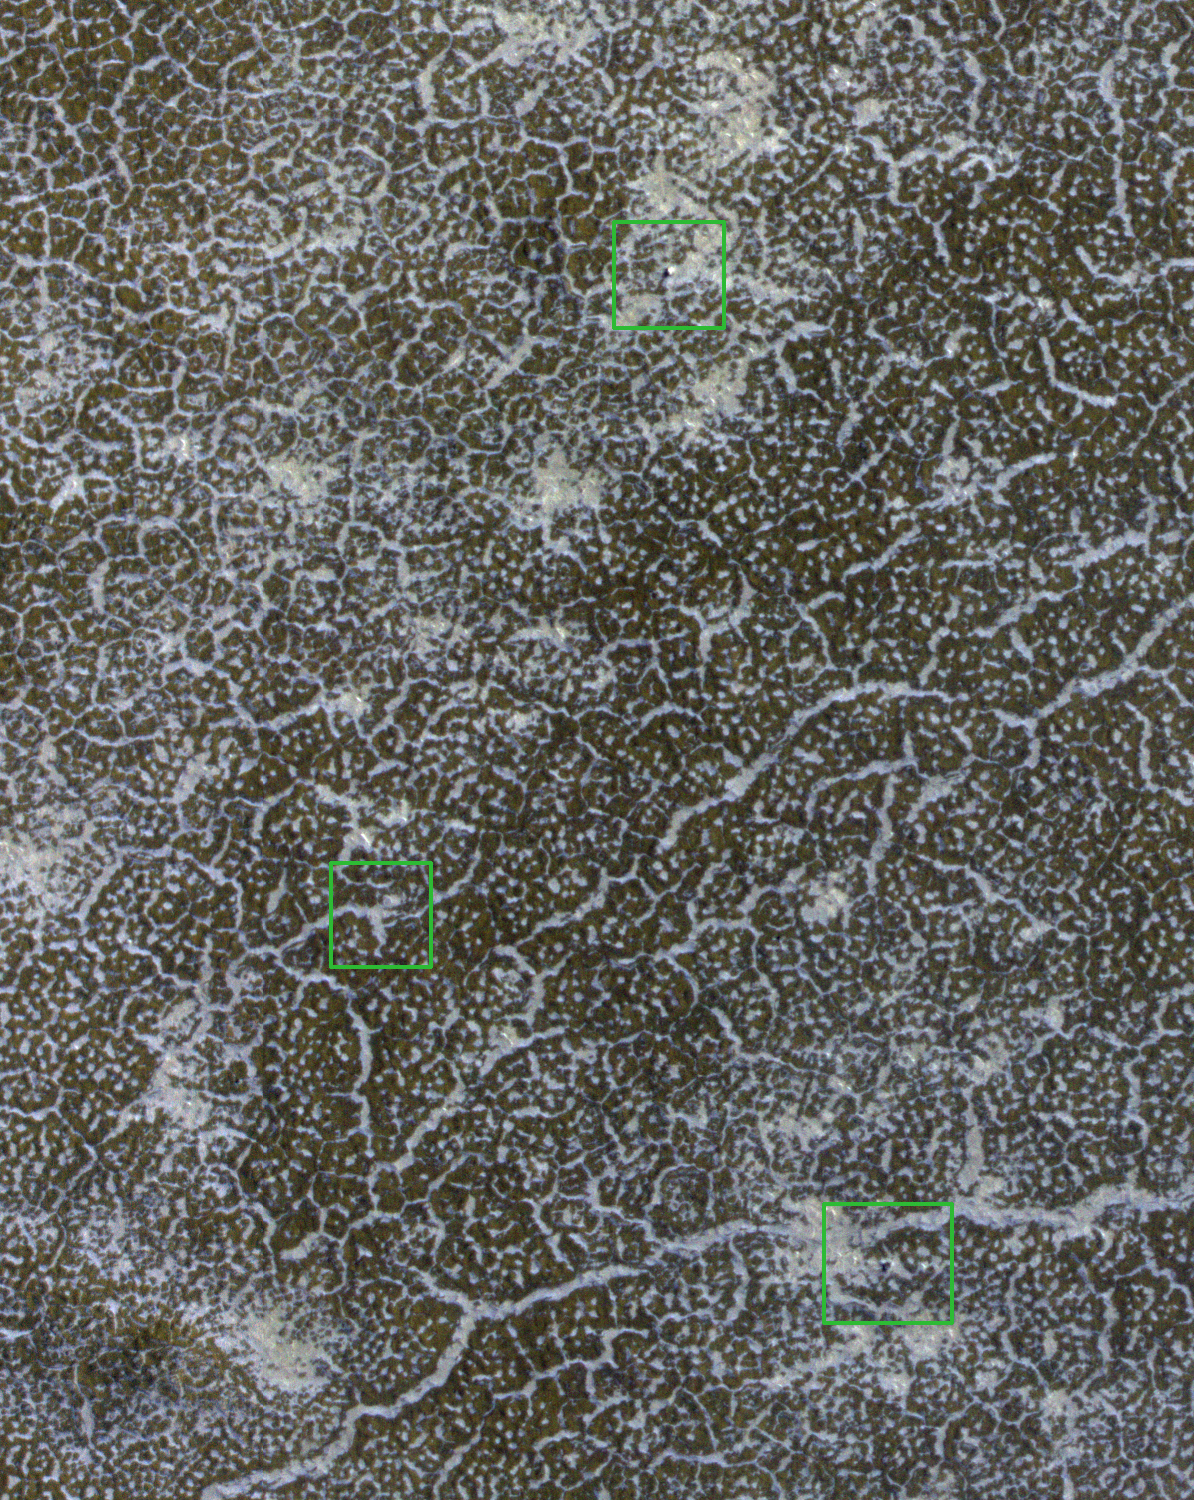

Phoenix Lander Amid Disappearing Spring Ice

NASA’s Phoenix Mars Lander, its backshell and its heatshield are visible within this enhanced-color image of the Phoenix landing site taken on Jan. 6, 2010 by the High Resolution Imaging Science Experiment (HiRISE) camera on NASA’s Mars Reconnaissance Orbiter.

With early spring at the Phoenix landing site comes progressive sublimation of carbon-dioxide frost that has blanketed the lander and surrounding terrain throughout the winter. During the long polar-winter night, atmospheric carbon dioxide freezes onto the surface, building up a layer of frost roughly 30 centimeters (about one foot) thick. In the spring this frost returns to atmosphere gas (sublimates) over the course of several months. This image, part of a seasonal frost monitoring sequence, shows some areas of bare ground are beginning to be exposed. However, extensive frost patches remain in the topographic lows, such as the troughs of the local polygonally patterned surface.

In HiRISE images acquired during the last Martian summer, the solar arrays on the lander were clearly discernible from their distinctive bluish color. For example, see the subimage PSP_008855_2485 from June 16, 2008.

The springtime image here has green boxes around the backshell (top), heat shield, and lander (bottom). The solar arrays are not discernible in this new image, probably because the patchy frost effectively camouflages them. Even when the frost has completely sublimated, dust deposited during the winter may obscure them. The parachute attached to the backshell is also not apparent in this image, and we’ll see if it reappears in later images. Also gone are the dark halos around the lander, backshell, and heat shield, again due to seasonal frost, dust or both. This and future images will help calibrate expectations for finding the Mars Polar Lander hardware, which encountered Mars in 1999.

This image covers a swath of ground about 300 meters (about 1,000 feet) wide, at 68.2 degrees north latitude, 234.3 degrees east longitude. It is one product from HiRISE observation ESP_016160_2485. Other image products from this observation are available at http://hirise.lpl.arizona.edu/phoenix-spring.php.

The University of Arizona, Tucson, operates the HiRISE camera, which was built by Ball Aerospace & Technologies Corp., Boulder, Colo. NASA’s Jet Propulsion Laboratory, a division of the California Institute of Technology, Pasadena, manages the Mars Reconnaissance Orbiter for the NASA Science Mission Directorate, Washington. Lockheed Martin Space Systems, Denver, is the prime contractor for the project and built the spacecraft.

Photojournal Note: As planned, the Phoenix lander, which landed May 25, 2008 23:53 UTC, ended communications in November 2008, about six months after landing, when its solar panels ceased operating in the dark Martian winter.

Photojournal Note: As planned, the Phoenix lander, which landed May 25, 2008 23:53 UTC, ended communications in November 2008, about six months after landing, when its solar panels ceased operating in the dark Martian winter.

Credit: NASA/JPL-Caltech/University of Arizona